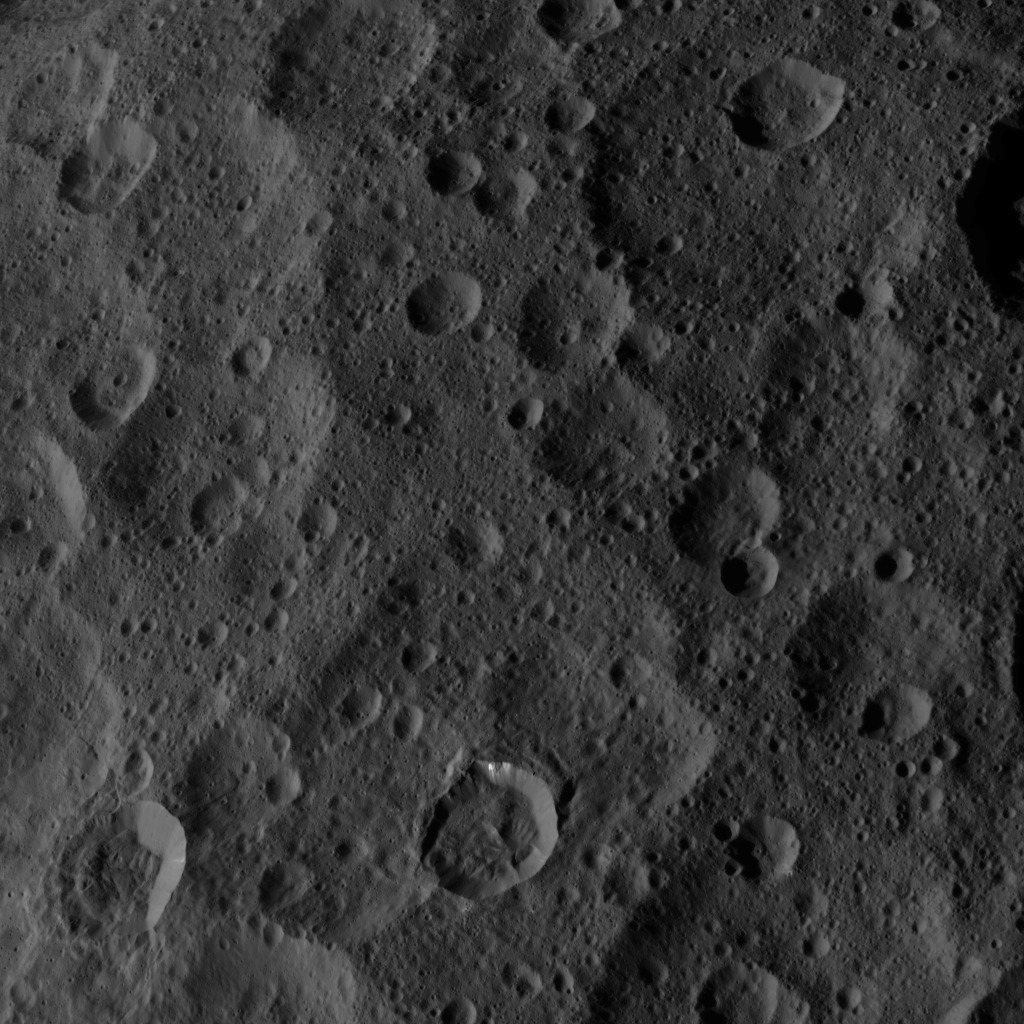

Dawn HAMO Image 48

This image, taken by NASA’s Dawn spacecraft, shows a portion of the northern hemisphere of dwarf planet Ceres from an altitude of 915 miles (1,470 kilometers). The image was taken on Sept. 22, 2015, and has a resolution of 450 feet (140 meters) per pixel.

Dawn’s mission is managed by JPL for NASA’s Science Mission Directorate in Washington. Dawn is a project of the directorate’s Discovery Program, managed by NASA’s Marshall Space Flight Center in Huntsville, Alabama. UCLA is responsible for overall Dawn mission science. Orbital ATK, Inc., in Dulles, Virginia, designed and built the spacecraft. The German Aerospace Center, the Max Planck Institute for Solar System Research, the Italian Space Agency and the Italian National Astrophysical Institute are international partners on the mission team.

Credit: NASA/JPL-Caltech/UCLA/MPS/DLR/IDA